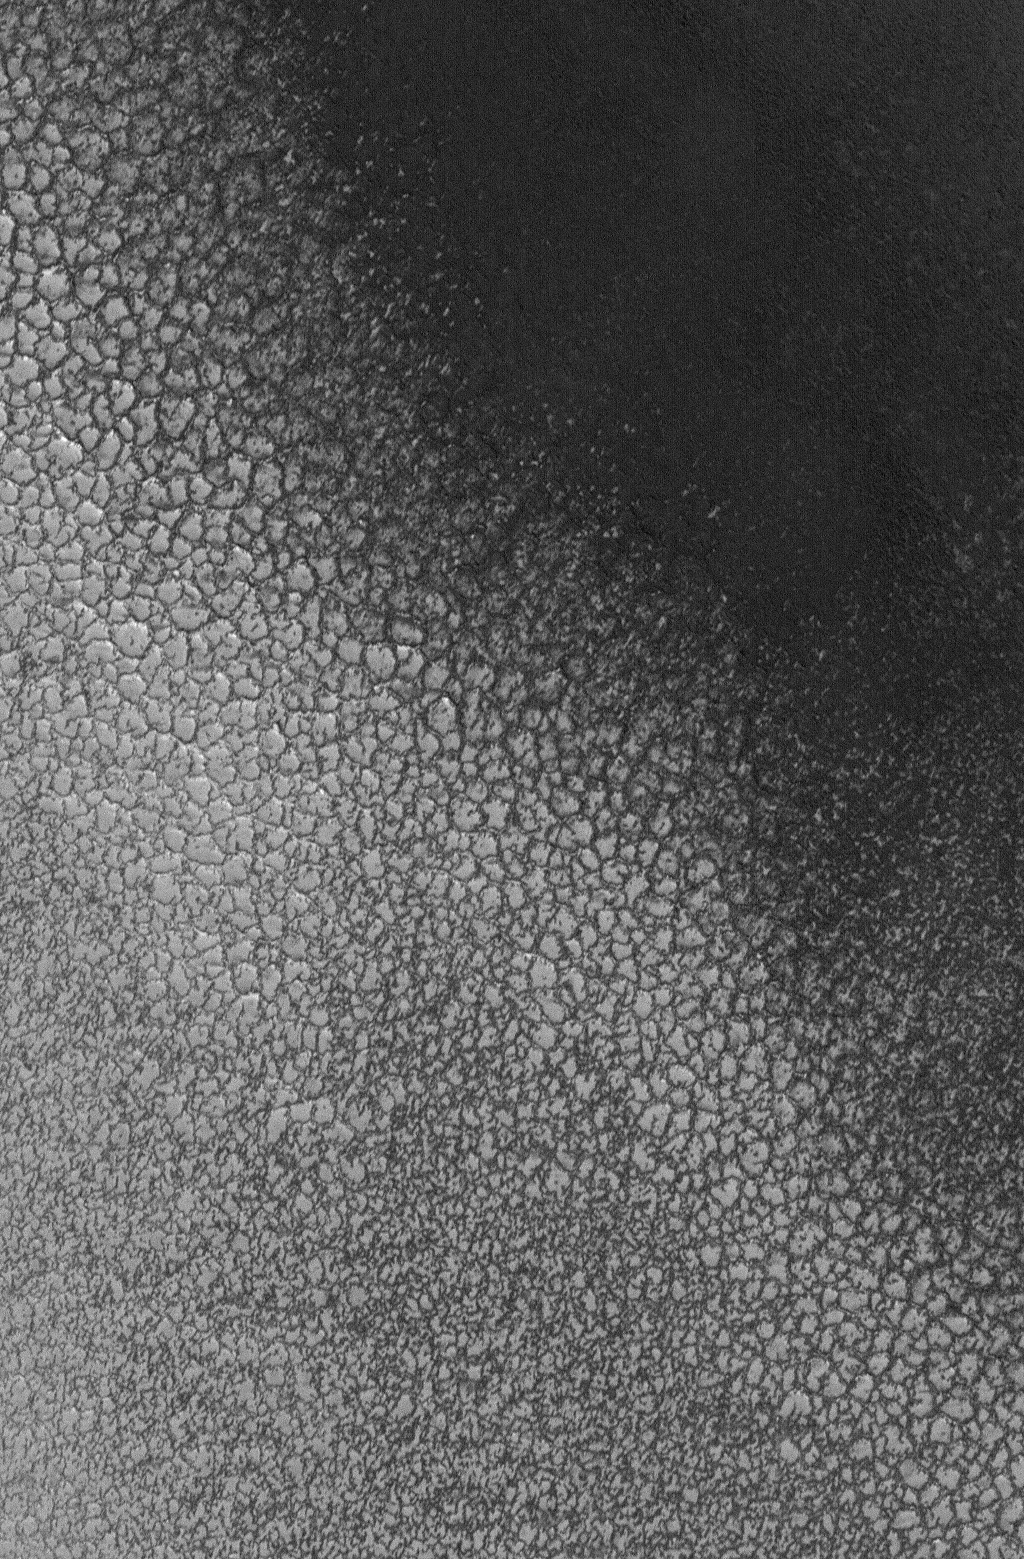

Polar Polygons

13 February 2005
This Mars Global Surveyor (MGS) Mars Orbiter Camera (MOC) image shows polygons formed in ice-rich material in the north polar region of Mars. The bright surfaces in this image are covered by a thin water ice frost.

Location near: 79.8°N, 344.8°W
Image width: ~1.5 km (~1.9 mi)
Illumination from: lower left
Season: Northern Summer

Credit: NASA/JPL/Malin Space Science Systems